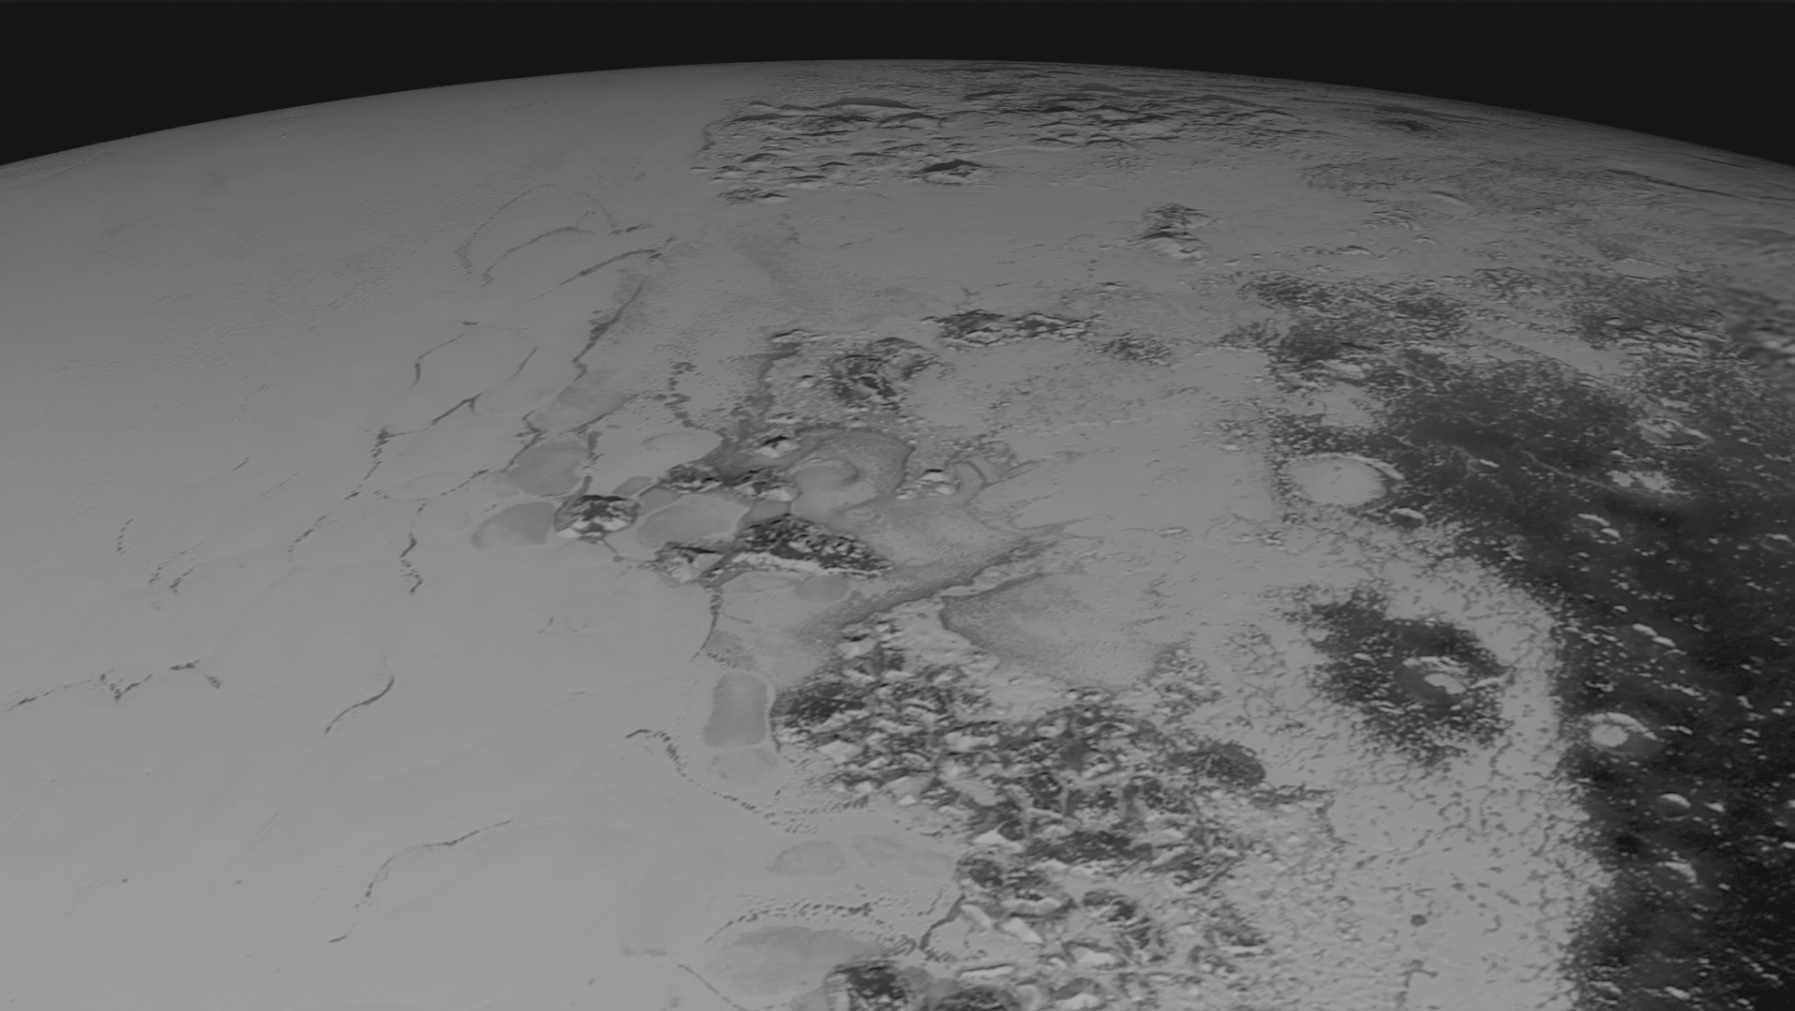

Flyover Sputnik Planum

Images downloaded from NASA’s New Horizons spacecraft (through Sept. 11, 2015) were stitched together and rendered on a sphere to make this flyover “movie.” This animation, made with images from New Horizons’ Long Range Reconnaissance Imager (LORRI), begins with a low-altitude look at the informally named Norgay Montes, flies northward over the boundary between informally named Sputnik Planum and Cthulhu Regio, turns, and drifts slowly east. During the animation, the altitude of the observer rises until it is about 10 times higher to show about 80% of the hemisphere New Horizons flew closest to on July 14, 2015.

The Johns Hopkins University Applied Physics Laboratory in Laurel, Maryland, designed, built, and operates the New Horizons spacecraft, and manages the mission for NASA’s Science Mission Directorate. The Southwest Research Institute, based in San Antonio, leads the science team, payload operations and encounter science planning. New Horizons is part of the New Frontiers Program managed by NASA’s Marshall Space Flight Center in Huntsville, Alabama.

Credit: NASA/Johns Hopkins University Applied Physics Laboratory/Southwest Research Institute